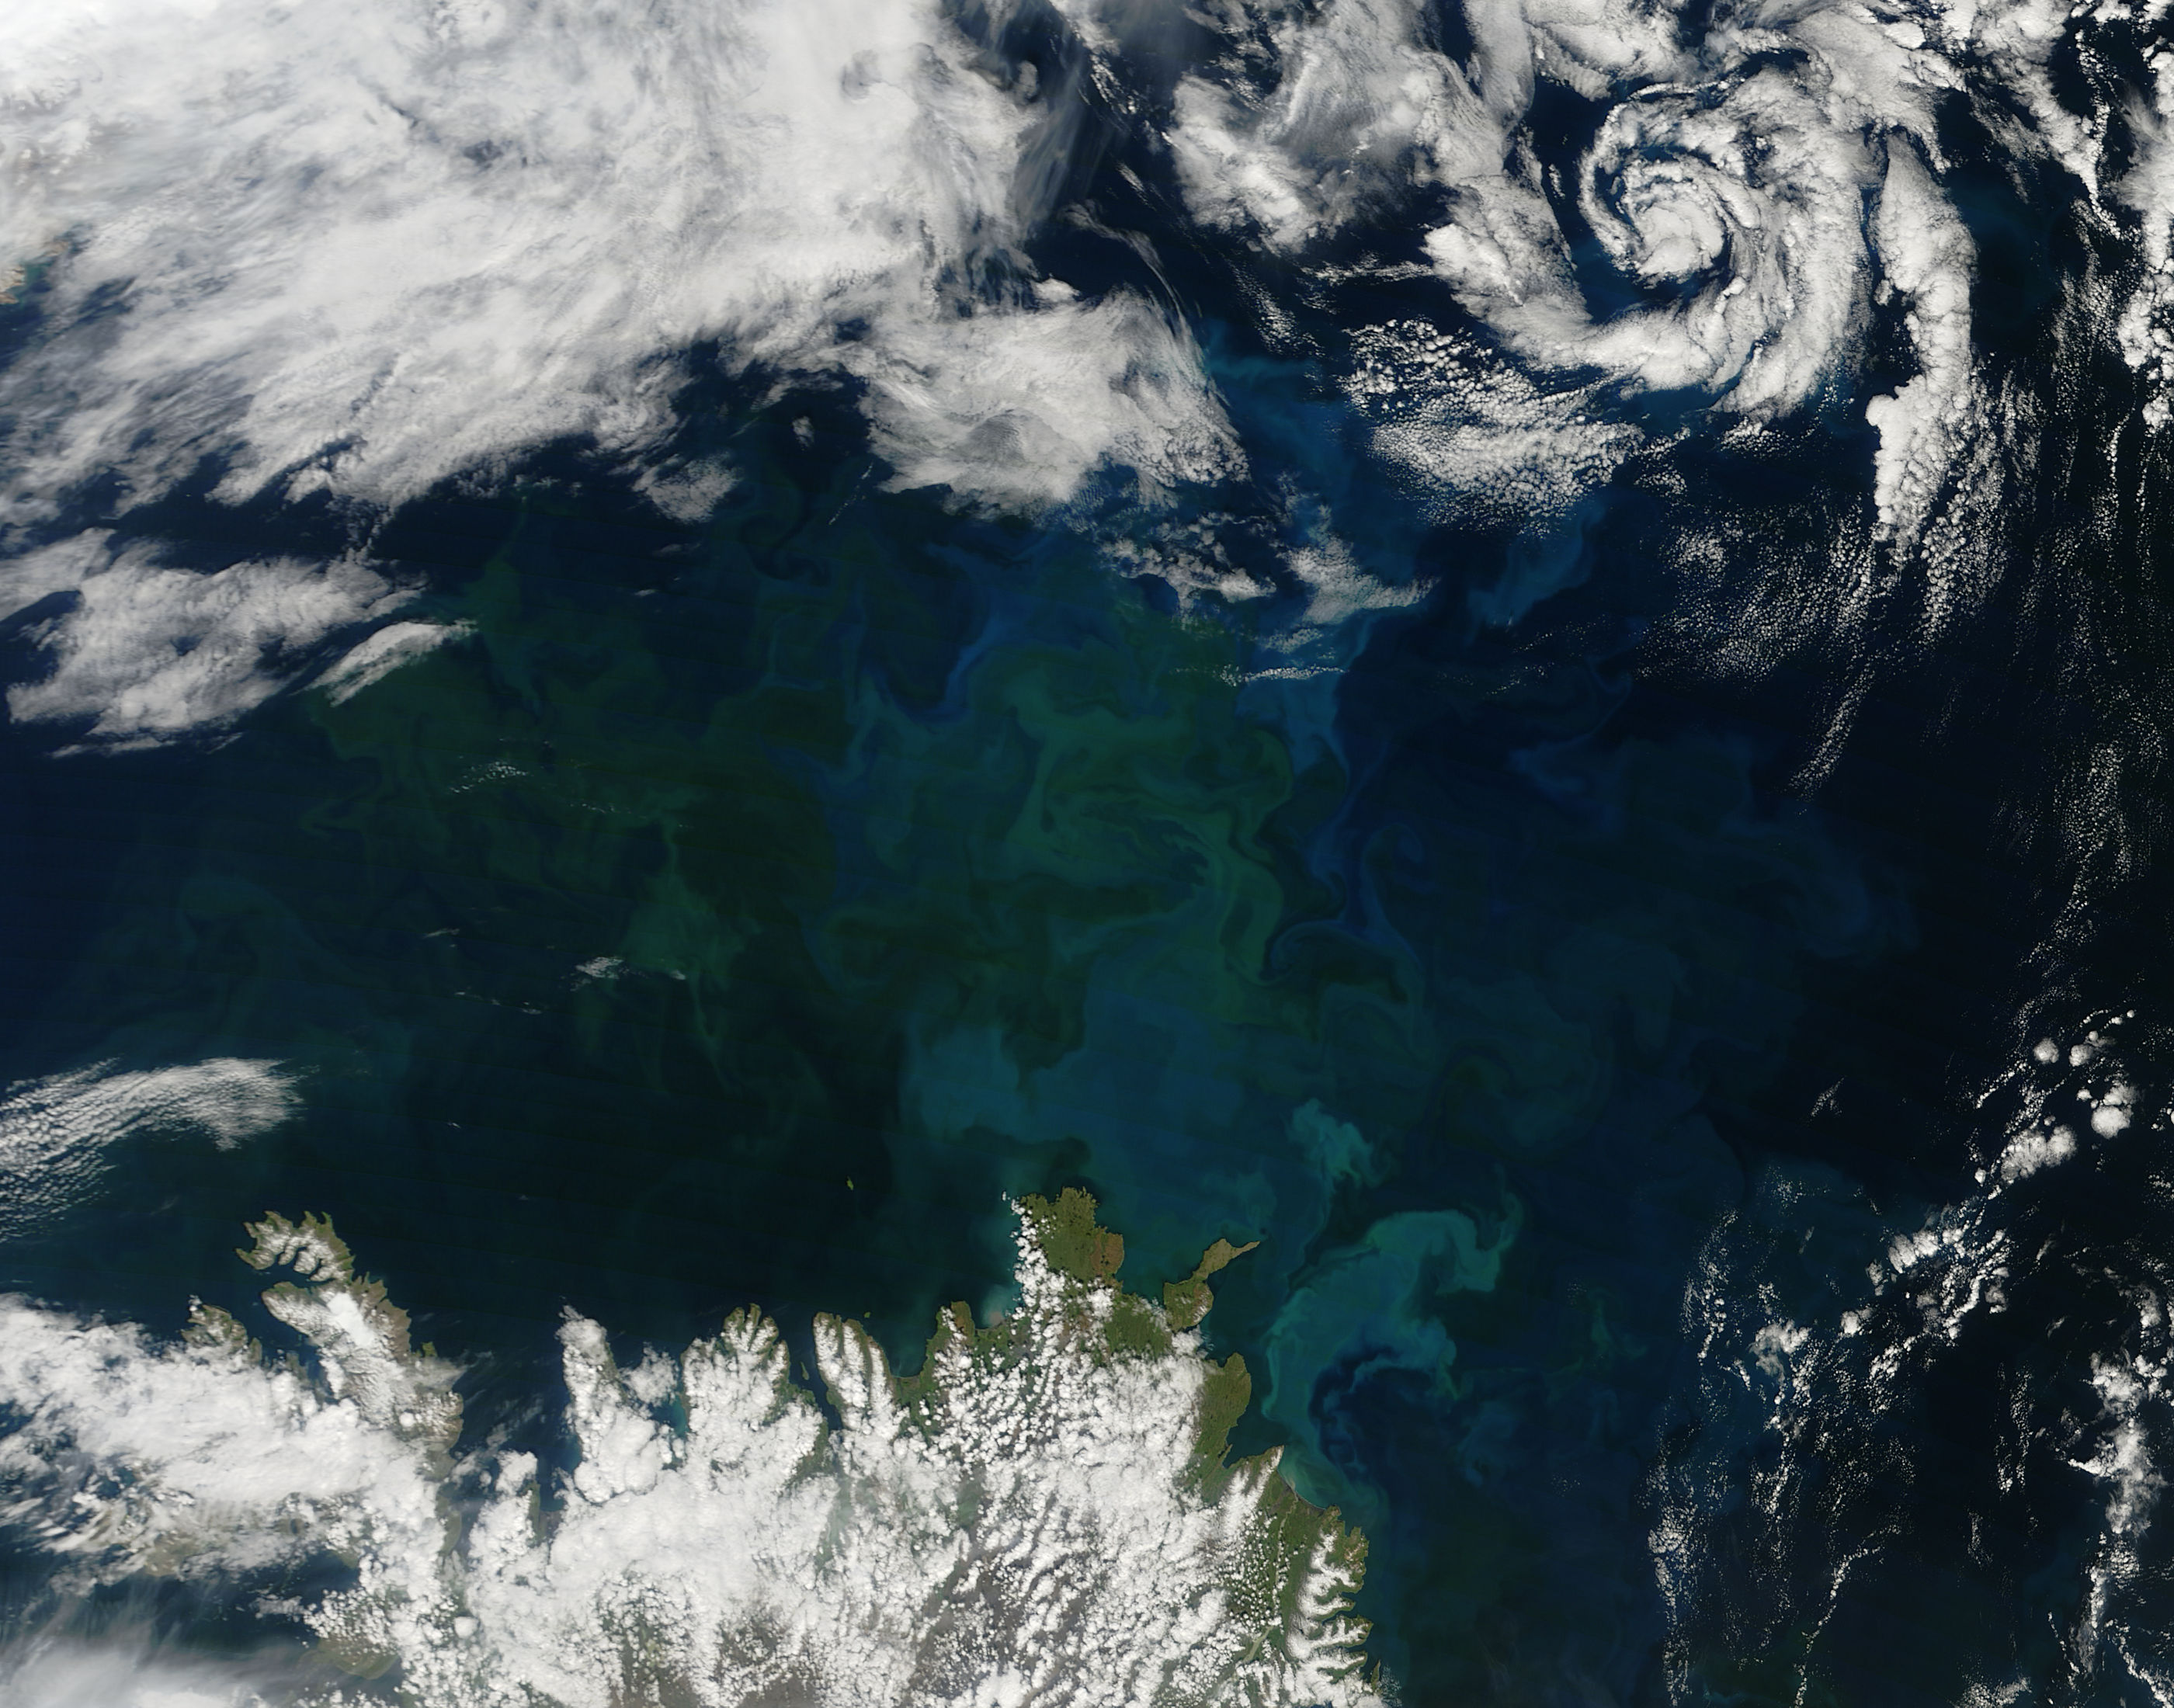

Phytoplankton bloom off Iceland

A massive phytoplankton bloom stained the waters of the Atlantic Ocean north of Iceland with brilliant jewel tones in late summer, 2014. The Moderate Resolution Imaging Spectroradiometer (MODIS) aboard NASA’s Aqua satellite captured this true-color image on August 2. Huge colonies of the floating, plant-like organisms create swirls of green, teal and turquoise and cover over 80% of the visible ocean off the northeast coast of Iceland. Marine phytoplankton require just the right amount of sunlight, dissolved nutrients and water temperatures which are not too hot, nor too cold to spark explosive reproduction and result in blooms which can cover hundreds of square kilometers. Phytoplankton form the base of the marine food chain, and are a rich food source for zooplankton, fish and other marine species. Some species, however, can deplete the water of oxygen and may become toxic to marine life.

Credit: NASA/GSFC/Jeff Schmaltz/MODIS Land Rapid Response Team